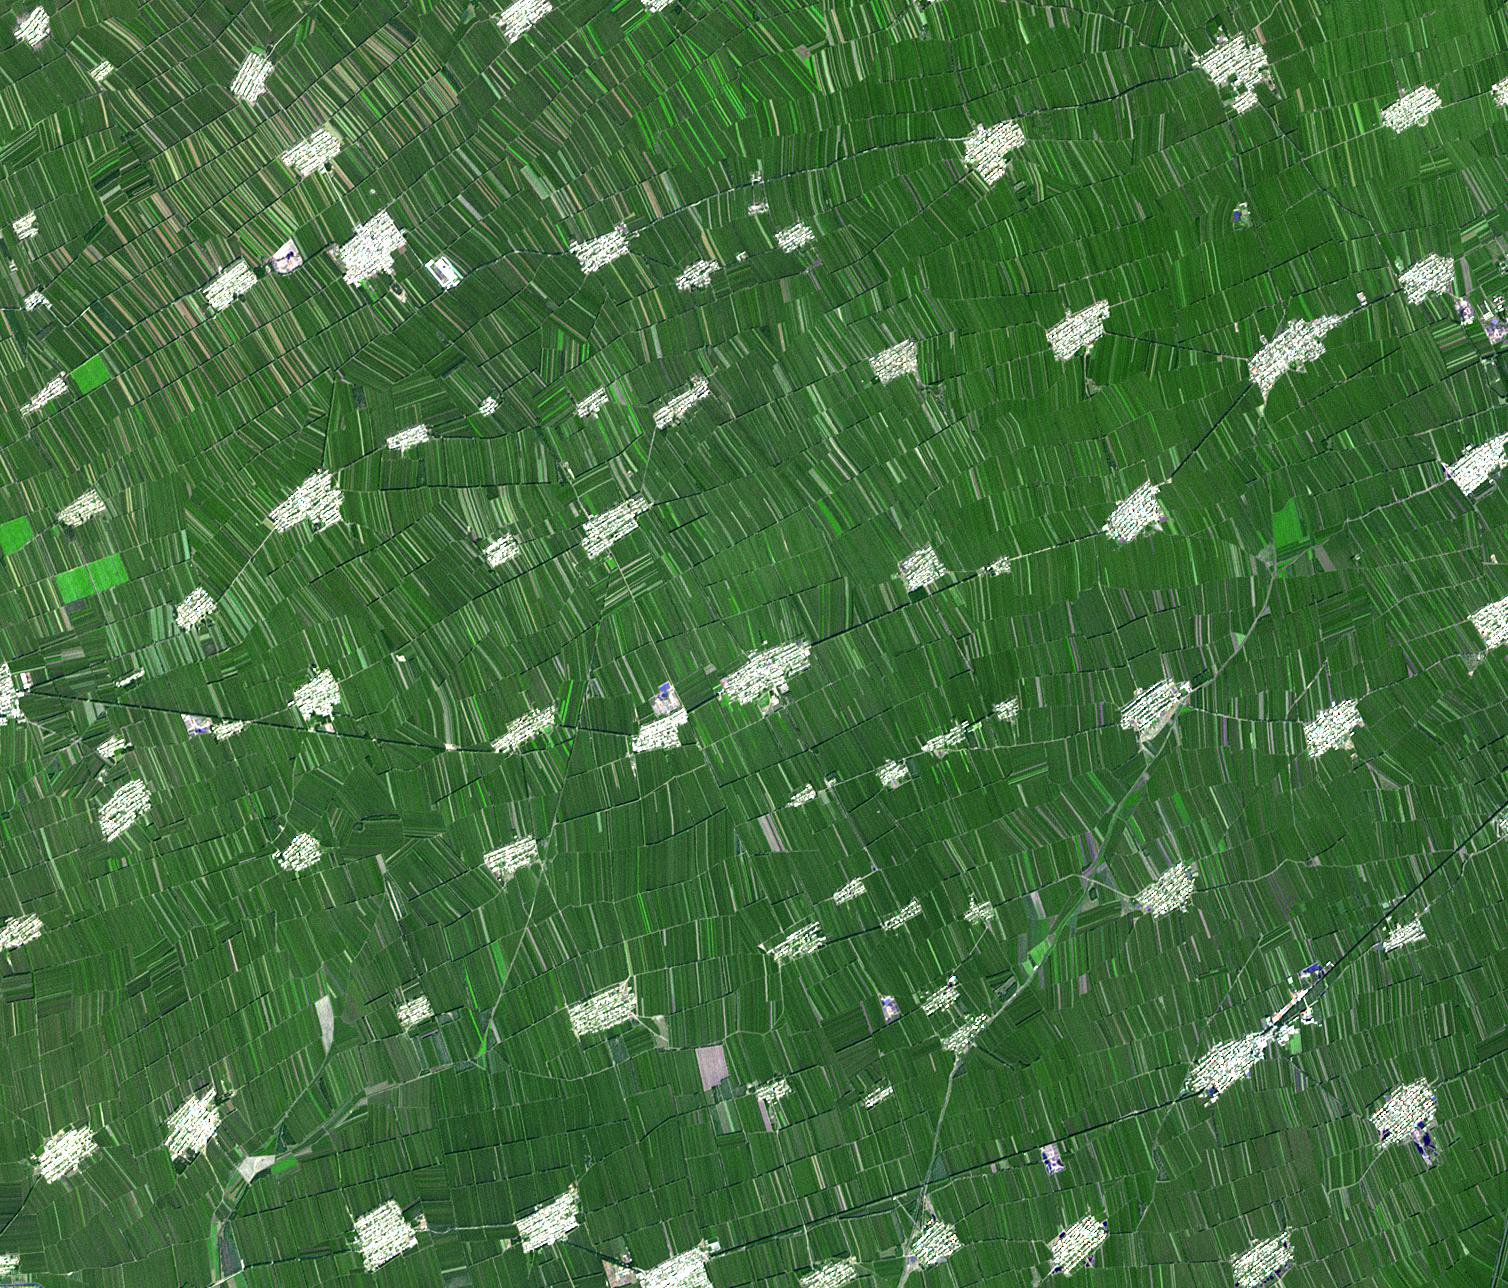

Heilongjiang Province, China

Heilongjiang is a province of China located in the northeastern part of the country. The flat interior part of the province grows soybeans, maize, wheat, beets, flax and sunflowers. Farms are small and long skinny rectangles in shape, surrounding regularly spaced villages. The image was acquired September 9, 2005, is located at 45.4 degrees north latitude, 126.1 degrees east longitude, and covers an area of 19 x 22 km.

With its 14 spectral bands from the visible to the thermal infrared wavelength region and its high spatial resolution of 15 to 90 meters (about 50 to 300 feet), ASTER images Earth to map and monitor the changing surface of our planet. ASTER is one of five Earth-observing instruments launched Dec. 18, 1999, on Terra. The instrument was built by Japan’s Ministry of Economy, Trade and Industry. A joint U.S./Japan science team is responsible for validation and calibration of the instrument and data products.

The broad spectral coverage and high spectral resolution of ASTER provides scientists in numerous disciplines with critical information for surface mapping and monitoring of dynamic conditions and temporal change. Example applications are: monitoring glacial advances and retreats; monitoring potentially active volcanoes; identifying crop stress; determining cloud morphology and physical properties; wetlands evaluation; thermal pollution monitoring; coral reef degradation; surface temperature mapping of soils and geology; and measuring surface heat balance.

The U.S. science team is located at NASA’s Jet Propulsion Laboratory, Pasadena, Calif. The Terra mission is part of NASA’s Science Mission Directorate, Washington, D.C.

Credit: NASA/GSFC/METI/ERSDAC/JAROS, and U.S./Japan ASTER Science Team